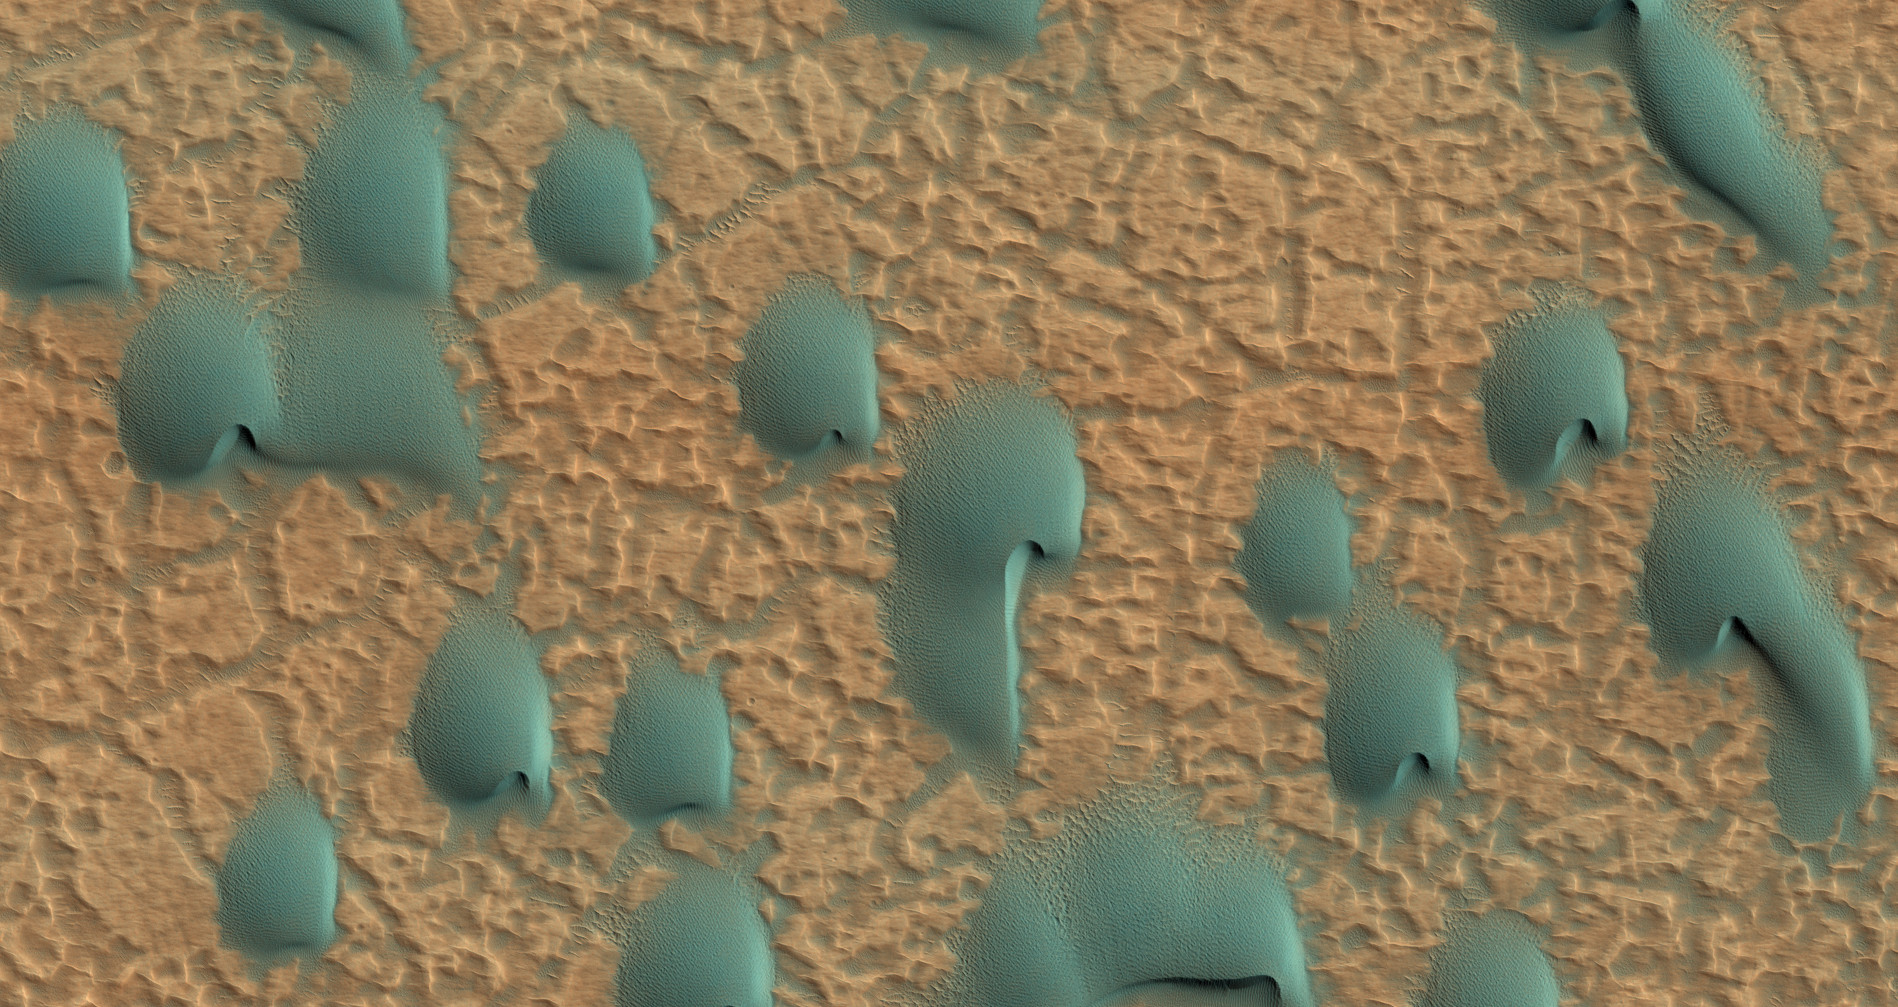

Colorful Dunes

This field of dunes lies on the floor of an old crater in Noachis Terra, one of the oldest places on Mars.

When there are perfect conditions for producing sand dunes–steady wind in one direction and just enough sand–barchan sand dunes form. The word “barchan” is a Russian term because this type of dune was first described in the desert regions of Turkistan.

Barchans have a gentle slope on the upwind side and a much steeper slope on the lee side where horns or a notch often forms. The wind in this case came from the southwest. Observing dunes on Mars can tell us how strong the winds are, as well as their direction. If pictures are taken at regular intervals, one may see changes in the dunes and in ripples on the dunes’ surface.

The color in the photograph is not the same as we would see with our eyes because an extra color (infrared) is added. Our eyes cannot detect infrared, but it is used because it can give us clues to the composition of the surface. On Mars dunes are often dark in color because they were formed from the common, volcanic rock basalt. In the dry environment, dark minerals in basalt, like olivine and pyroxene, do not break down as quickly as they do on Earth. Although rare, some dark sand is found on Earth, for example in Hawaii which also has many volcanoes discharging basalt.

HiRISE is one of six instruments on NASA’s Mars Reconnaissance Orbiter. The University of Arizona, Tucson, operates the orbiter’s HiRISE camera, which was built by Ball Aerospace & Technologies Corp., Boulder, Colo. NASA’s Jet Propulsion Laboratory, a division of the California Institute of Technology in Pasadena, manages the Mars Reconnaissance Orbiter Project for the NASA Science Mission Directorate, Washington.

Credit: NASA/JPL-Caltech/Univ. of Arizona